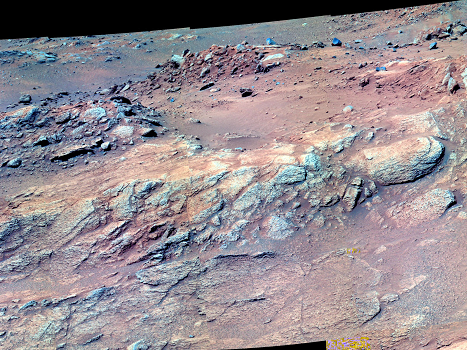

‘Methuselah’ in False Color

An outcrop dubbed “Methuselah,” approached by NASA’s Mars Exploration Rover Spirit in April 2005, presented a more extensive exposure of layered rock than Spirit had found in the all its preceding 15 months since landing on Mars. This view of Methuselah by Spirit’s panoramic camera is presented in false color.

Credit: NASA/JPL/Cornell